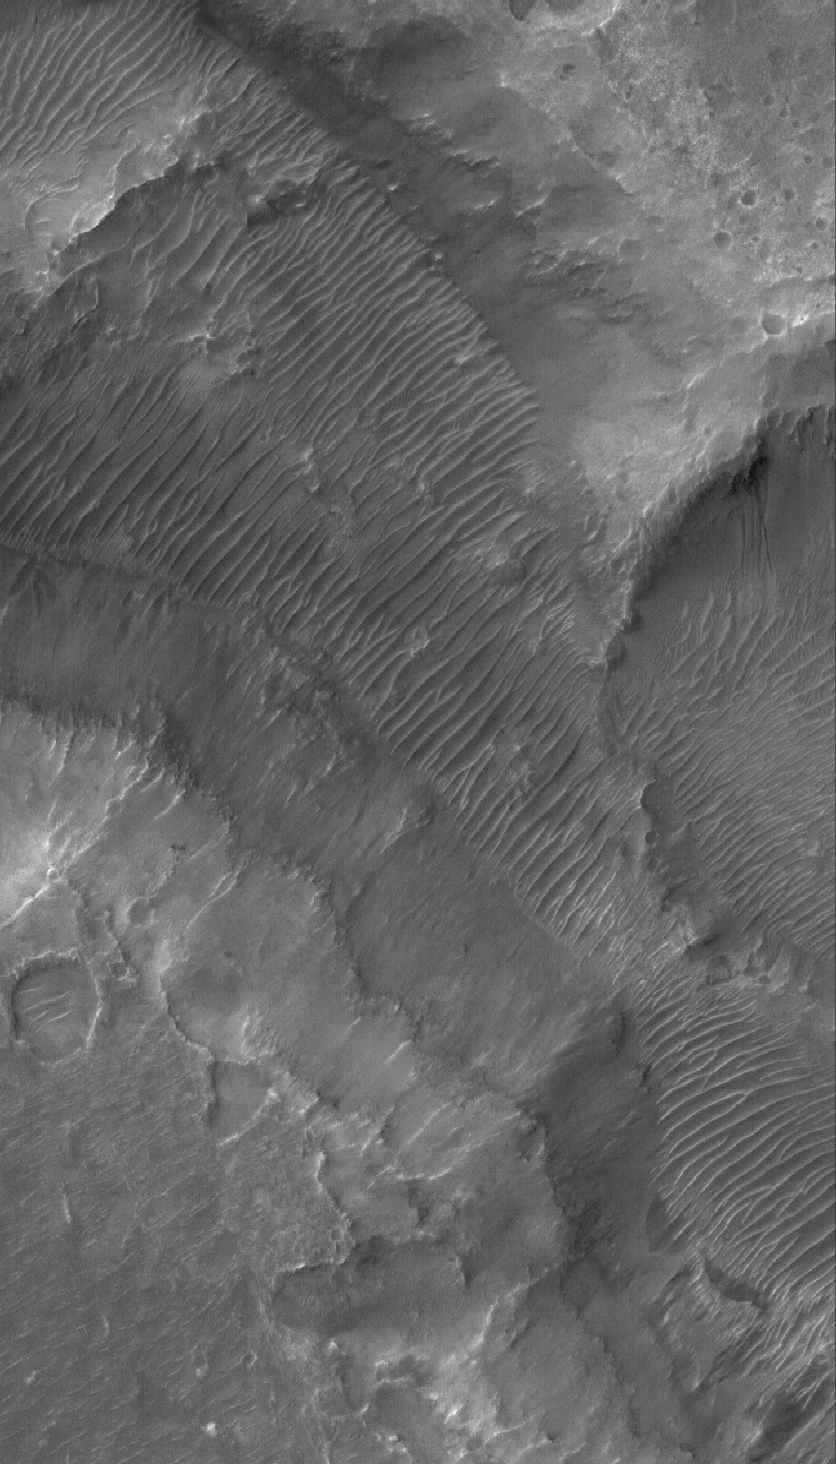

Nirgal Vallis

9 January 2006
This Mars Global Surveyor (MGS) Mars Orbiter Camera (MOC) image shows the floor and walls of a small portion of Nirgal Vallis. The floor is covered by large windblown ripples. The valley wall near the center right exhibits a group of gullies, formed perhaps by a combination of mass movement and possibly seepage and runoff of groundwater.

Location near: 28.2°S, 42.2°W
Image width: ~3 km (~1.9 mi)
Illumination from: upper left
Season: Southern Summer

Credit: NASA/JPL/Malin Space Science Systems